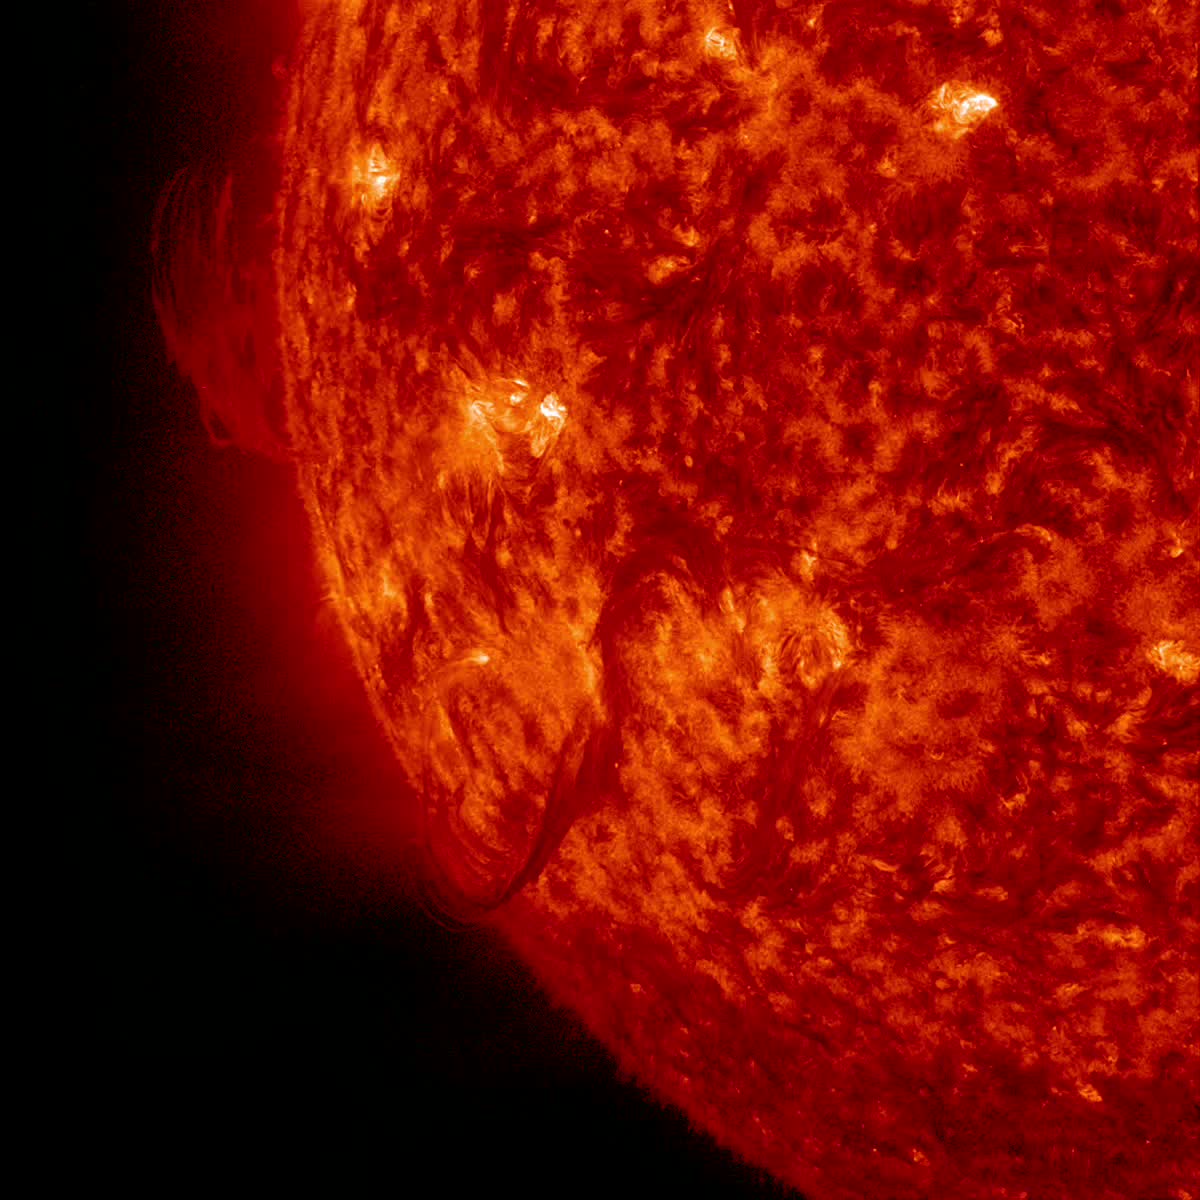

Snaking Filament Eruption [video]

A filament (which at one point had an eerie similarity to a snake) broke away from the sun and out into space (Nov. 1, 2014). The video covers just over three hours of activity. This kind of eruptive event is called a Hyder flare. These are filaments (elongated clouds of gases above the sun's surface) that erupt and cause a brightening at the sun's surface, although no active regions are in that area. It did thrust out a cloud of particles but not towards Earth. The images were taken in the 304 Angstrom wavelength of extreme UV light.

Credit: NASA/Solar Dynamics Observatory